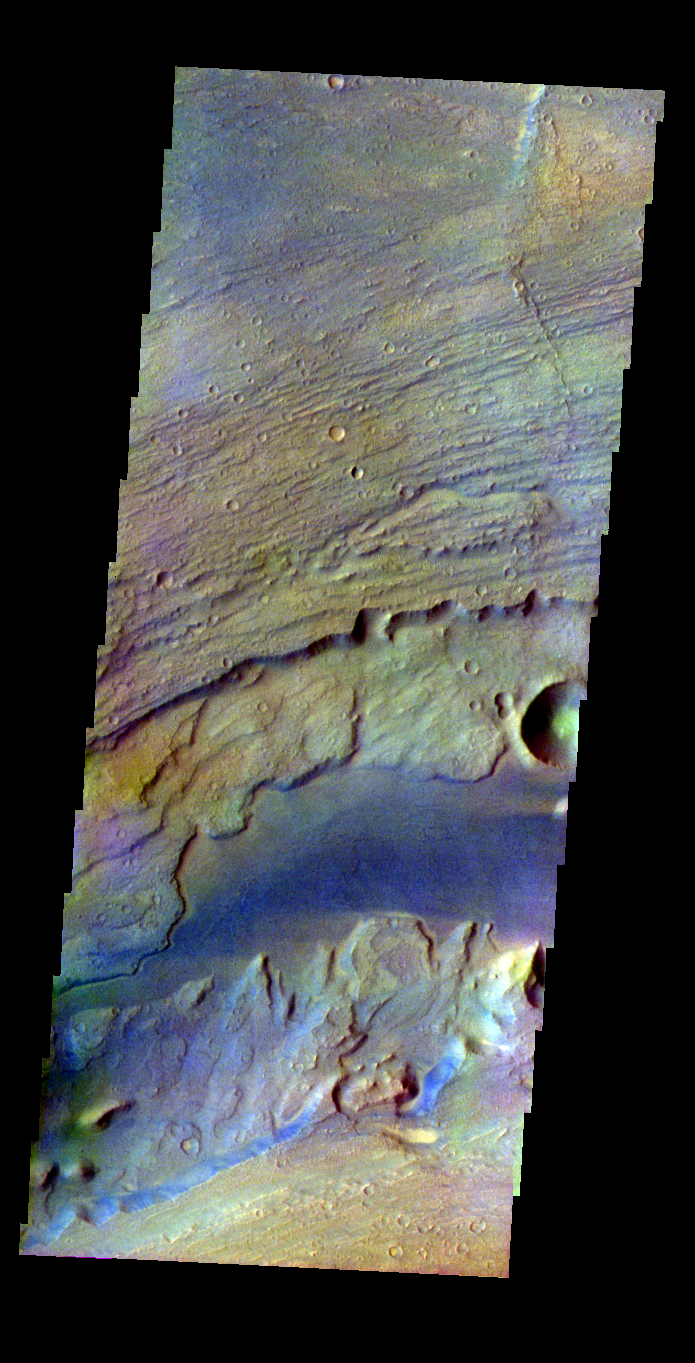

Kasei Valles

Released 2 June 2004

This image was collected July 17, 2002 during northern spring season. The local time at the image location was about 4 pm. The image shows an area in the Kasei Valles region.

The THEMIS VIS camera is capable of capturing color images of the martian surface using its five different color filters. In this mode of operation, the spatial resolution and coverage of the image must be reduced to accommodate the additional data volume produced from the use of multiple filters. To make a color image, three of the five filter images (each in grayscale) are selected. Each is contrast enhanced and then converted to a red, green, or blue intensity image. These three images are then combined to produce a full color, single image. Because the THEMIS color filters don’t span the full range of colors seen by the human eye, a color THEMIS image does not represent true color. Also, because each single-filter image is contrast enhanced before inclusion in the three-color image, the apparent color variation of the scene is exaggerated. Nevertheless, the color variation that does appear is representative of some change in color, however subtle, in the actual scene. Note that the long edges of THEMIS color images typically contain color artifacts that do not represent surface variation.

Image information: VIS instrument. Latitude 25.3, Longitude 298.8 East (61.2 West). 38 meter/pixel resolution.

Note: this THEMIS visual image has not been radiometrically nor geometrically calibrated for this preliminary release. An empirical correction has been performed to remove instrumental effects. A linear shift has been applied in the cross-track and down-track direction to approximate spacecraft and planetary motion. Fully calibrated and geometrically projected images will be released through the Planetary Data System in accordance with Project policies at a later time.

NASA’s Jet Propulsion Laboratory manages the 2001 Mars Odyssey mission for NASA’s Office of Space Science, Washington, D.C. The Thermal Emission Imaging System (THEMIS) was developed by Arizona State University, Tempe, in collaboration with Raytheon Santa Barbara Remote Sensing. The THEMIS investigation is led by Dr. Philip Christensen at Arizona State University. Lockheed Martin Astronautics, Denver, is the prime contractor for the Odyssey project, and developed and built the orbiter. Mission operations are conducted jointly from Lockheed Martin and from JPL, a division of the California Institute of Technology in Pasadena.

Credit: NASA/JPL/Arizona State University